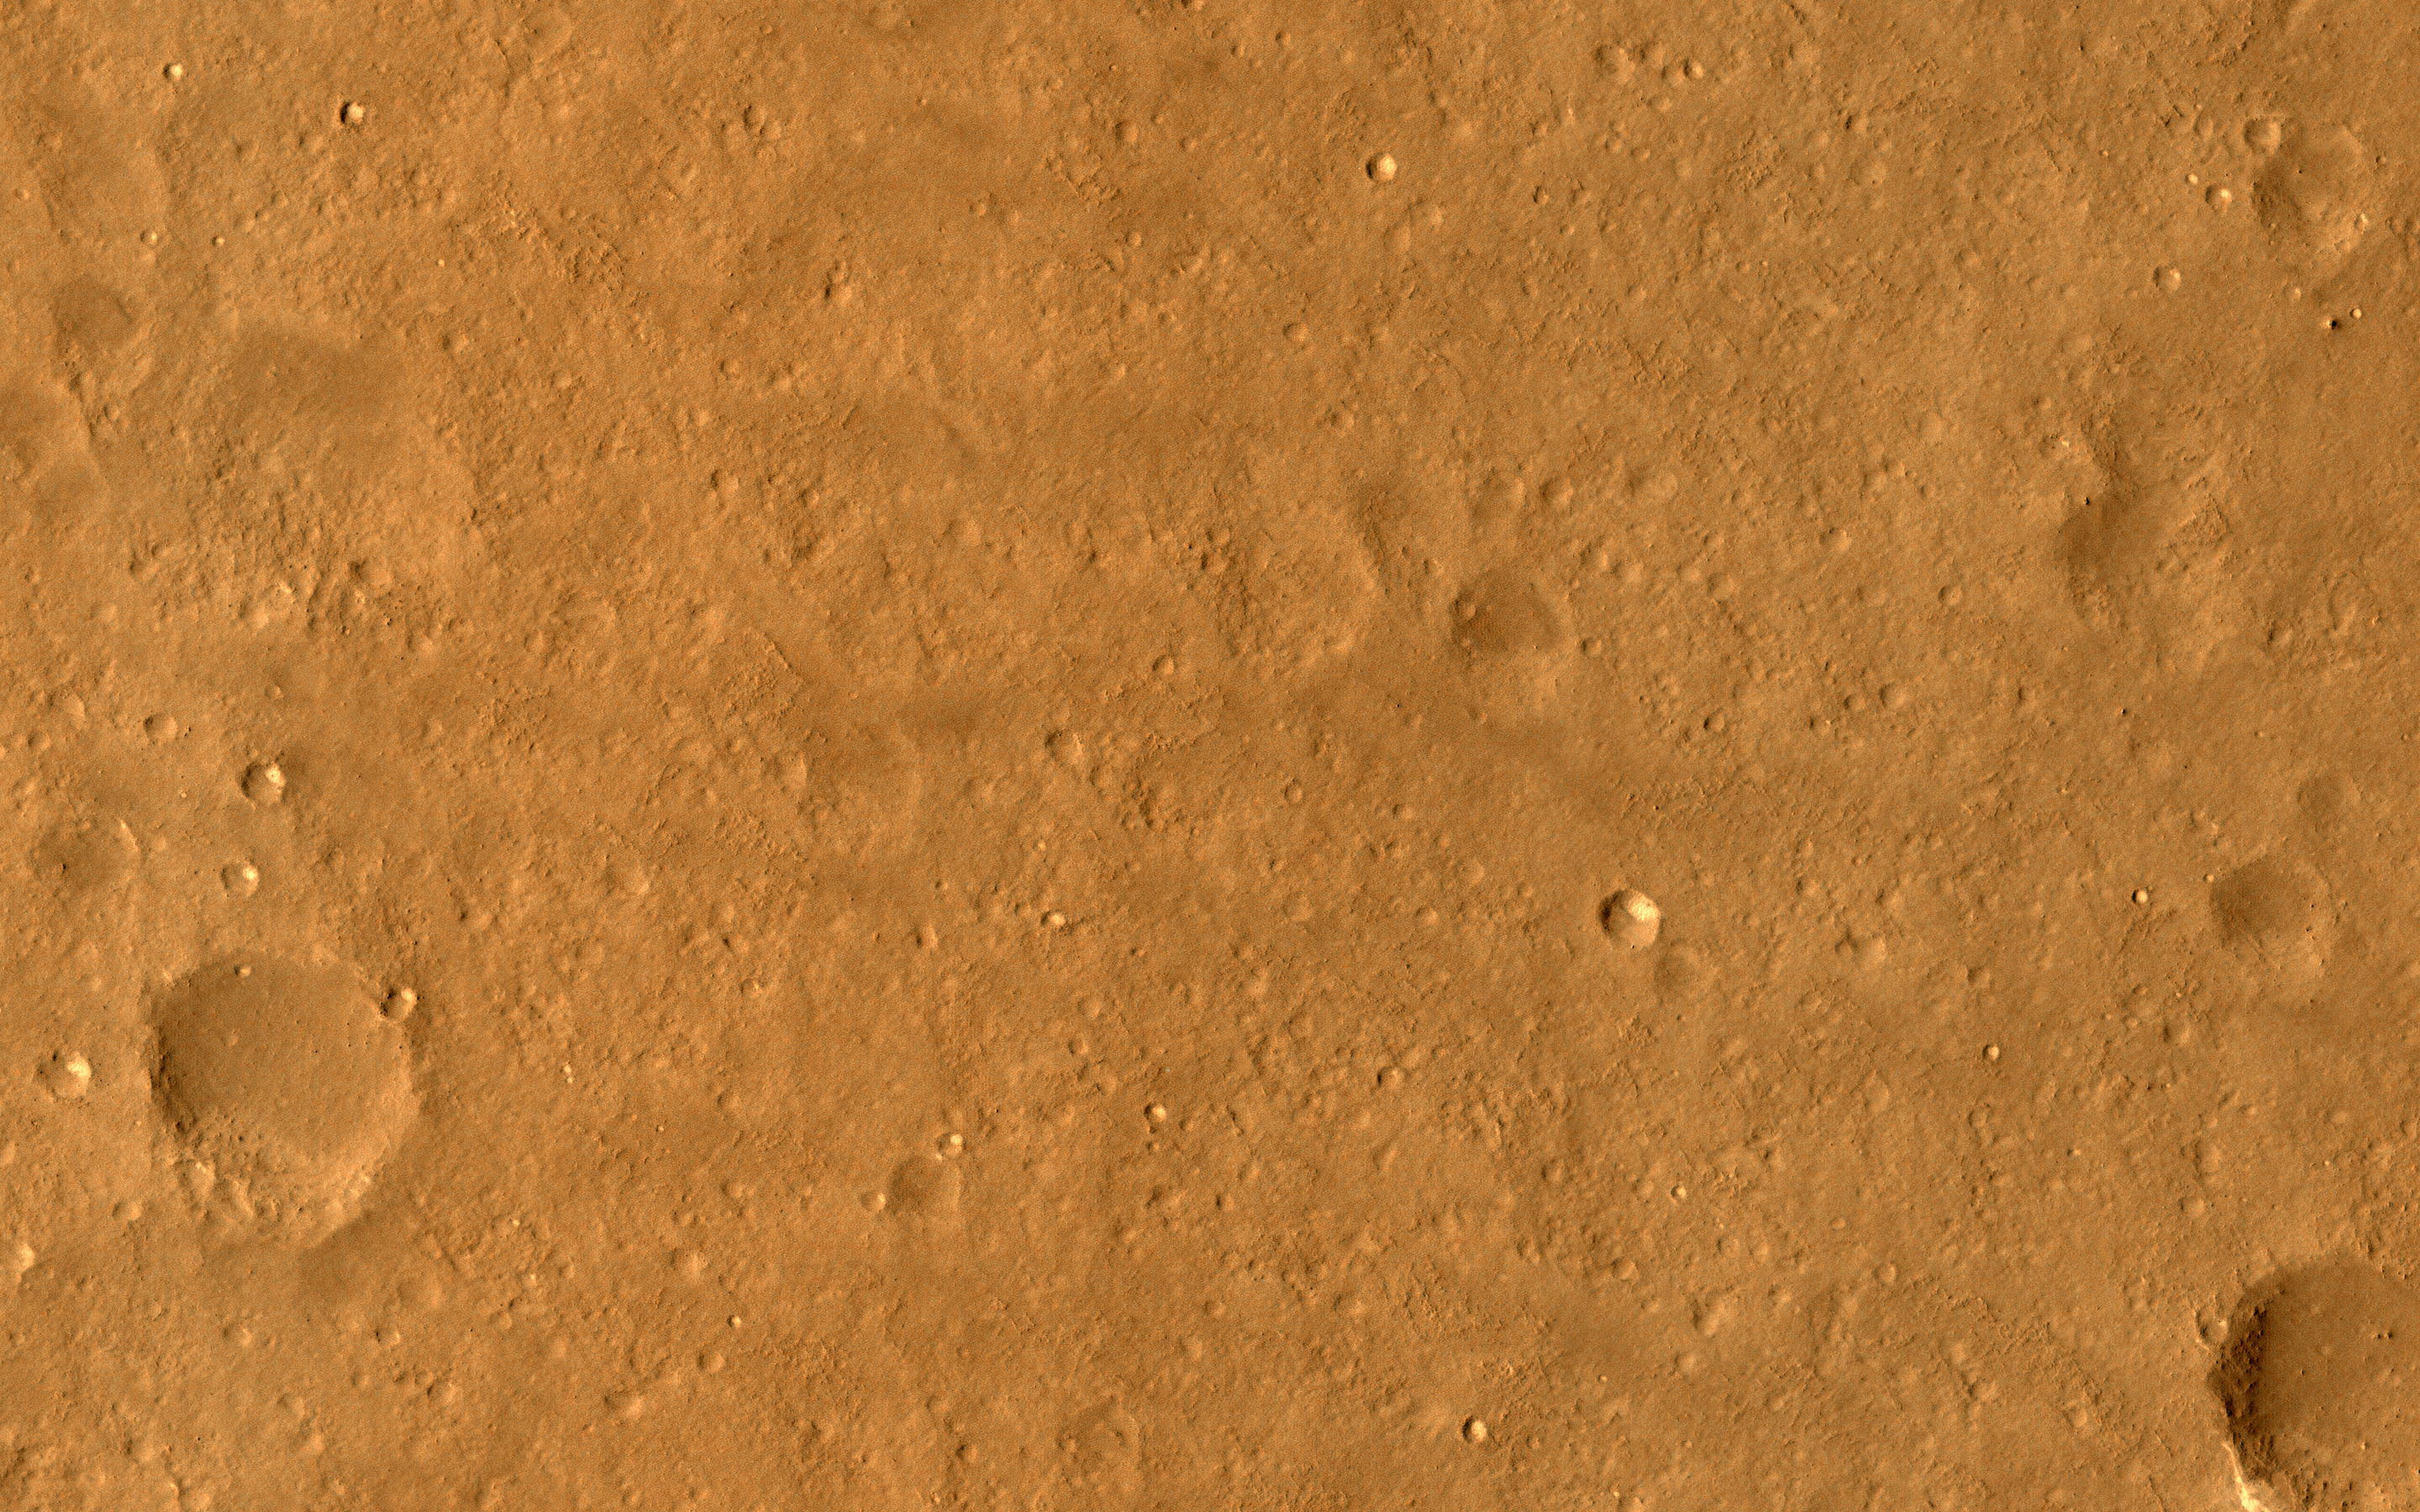

A Candidate Landing Site in Utopia Planitia

This image samples the smooth plains within one of the areas being considered for setting down China’s lander and rover, expected to launch in 2020.

While smooth on large scales, HiRISE reveals small-scale roughness elements, including craters, boulders, and other features. Such hazards may be avoided by using “terminal hazard avoidance,” a technology China has demonstrated on the Moon.

Utopia Planitia may have been extensively resurfaced by mud flows, so it is an interesting place to investigate potential past subsurface habitability.

The map is projected here at a scale of 25 centimeters (9.8 inches) per pixel. (The original image scale is 28.9 centimeters [11.4 inches] per pixel [with 1 x 1 binning] to 57.7 centimeters (22.7 inches) per pixel [with 2 x 2 binning].) North is up.

The University of Arizona, in Tucson, operates HiRISE, which was built by Ball Aerospace & Technologies Corp., in Boulder, Colorado. NASA’s Jet Propulsion Laboratory, a division of Caltech in Pasadena, California, manages the Mars Reconnaissance Orbiter Project for NASA’s Science Mission Directorate, Washington.

Credit: NASA/JPL-Caltech/University of Arizona